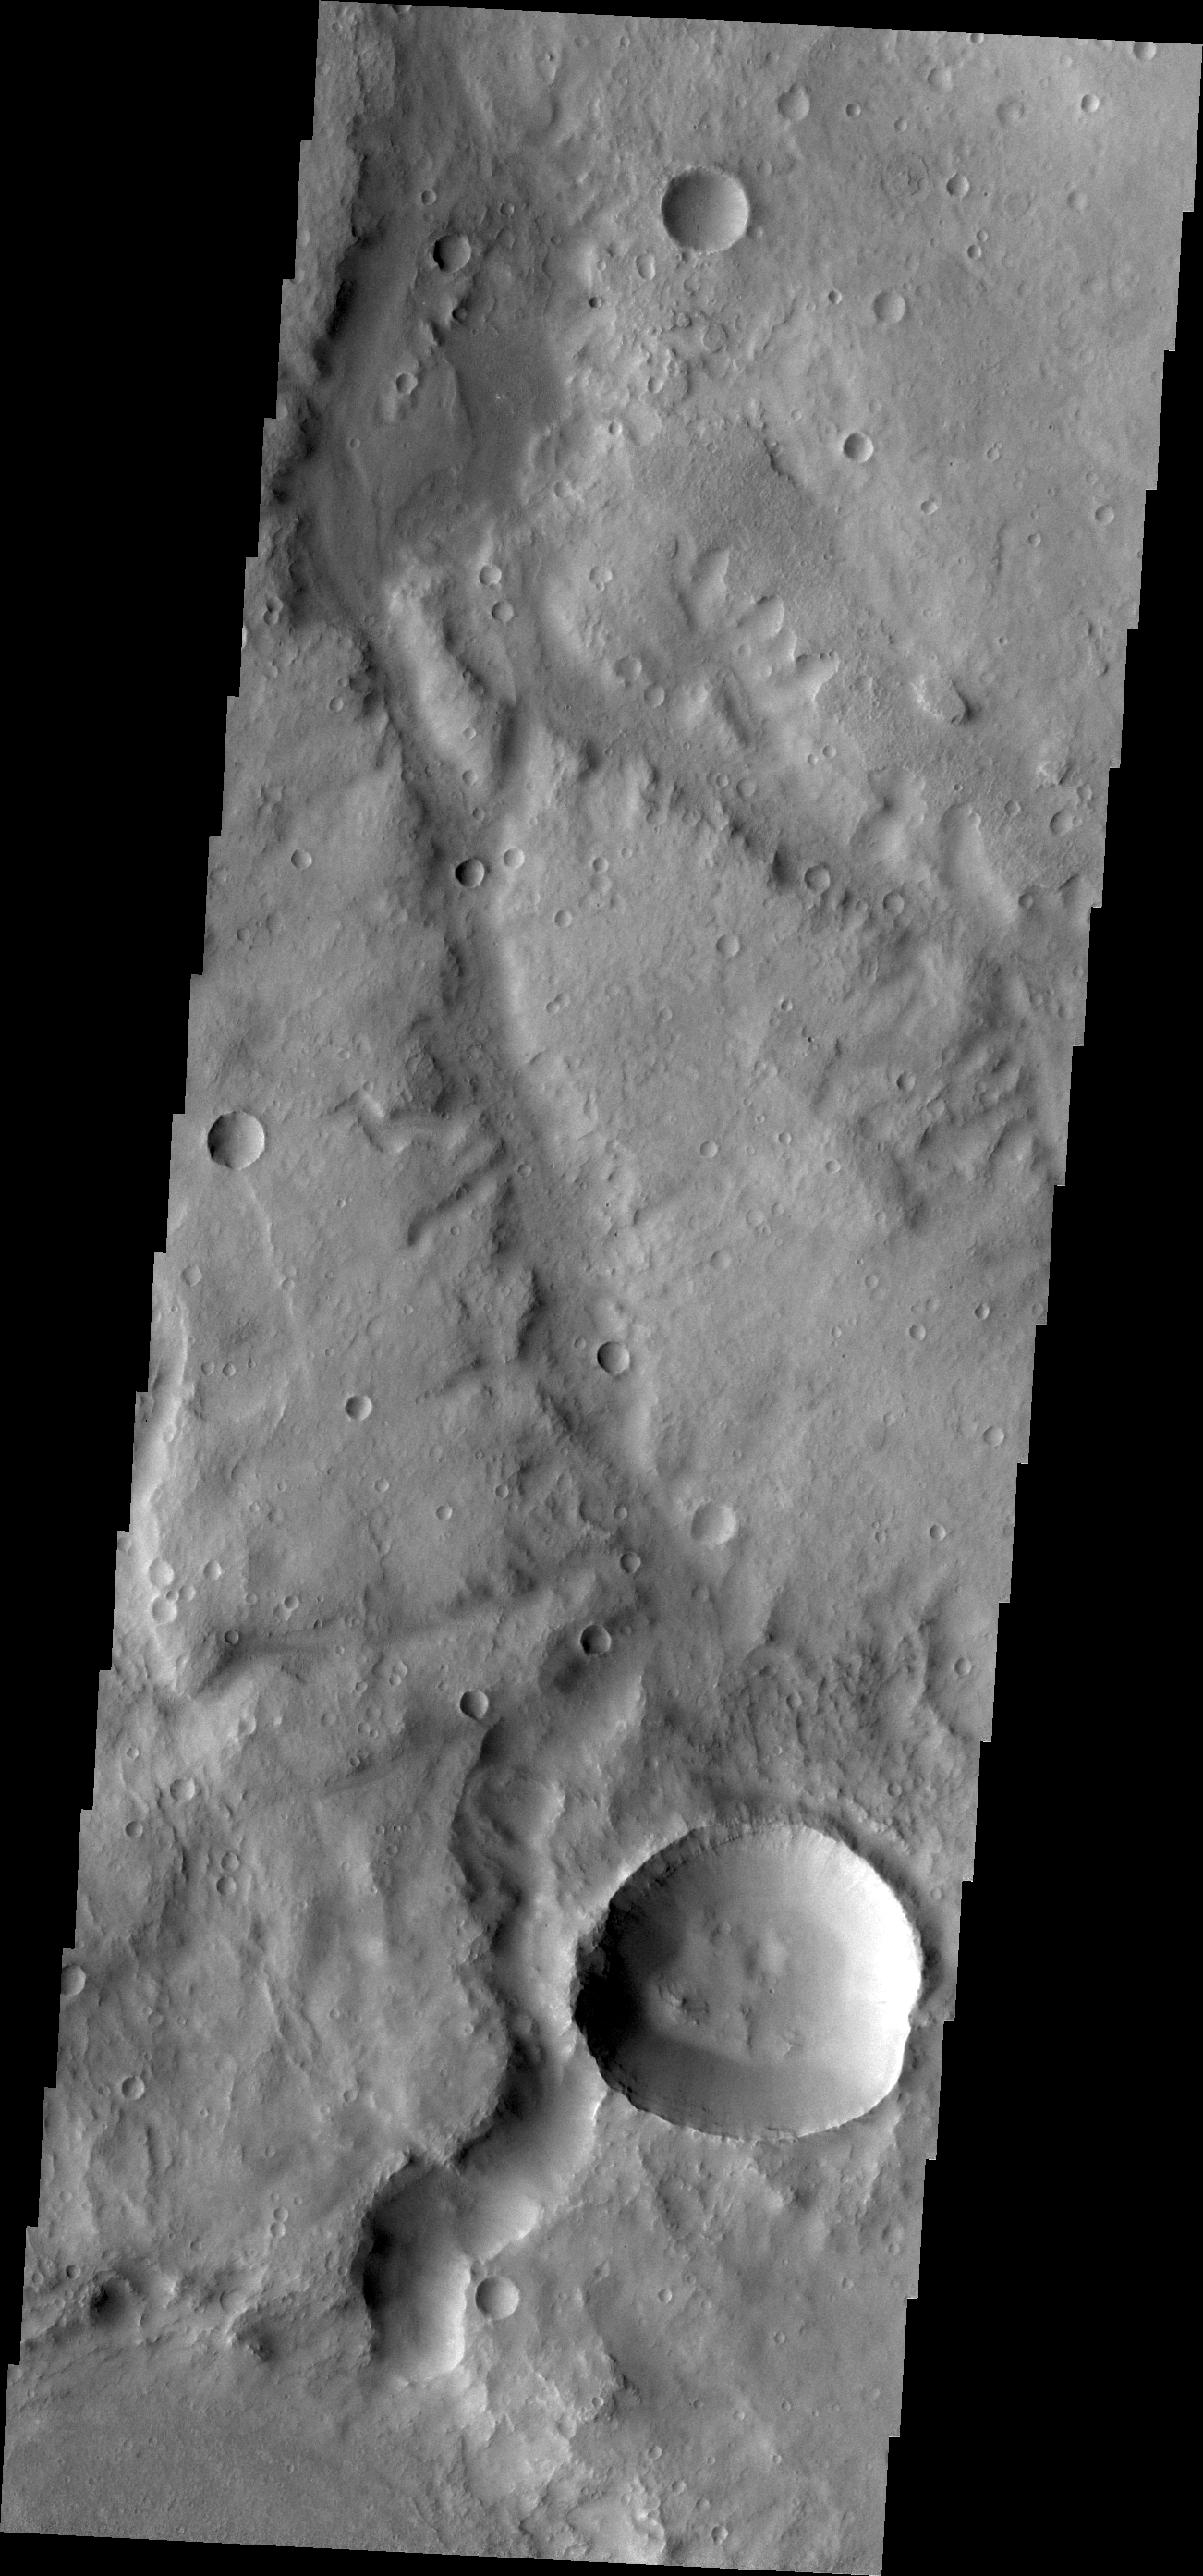

Marikh Vallis

Marikh Vallis is the name given to the channels seen in this VIS image of Noachis Terra.

Credit: NASA/JPL/ASU